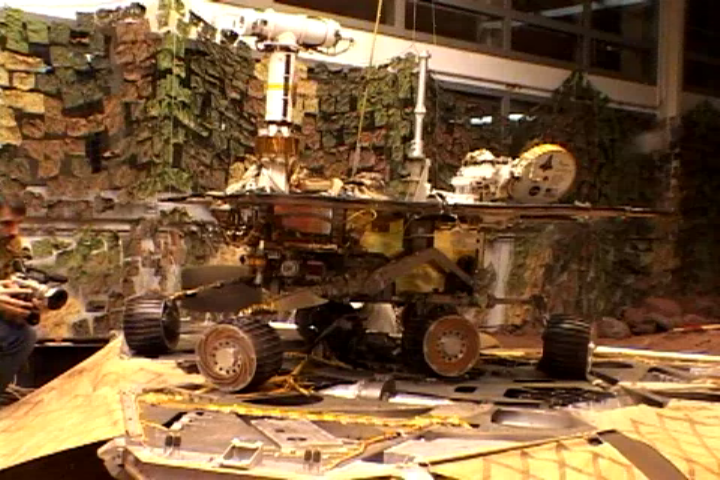

Roll-Off Dress Rehearsal at JPL

This image shows a test rover as it attempts a complete 115-degree turn on the lander in the JPL In-Situ Instruments Laboratory, or “testbed.” This is where engineers tested the rover’s three-point turn before completing the manuever with the Mars Exploration Rover Spirit at Gusev Crater on Mars. At this point, the test rover has turned 95 degrees, with 115 degrees being its goal position.

Credit: NASA/JPL